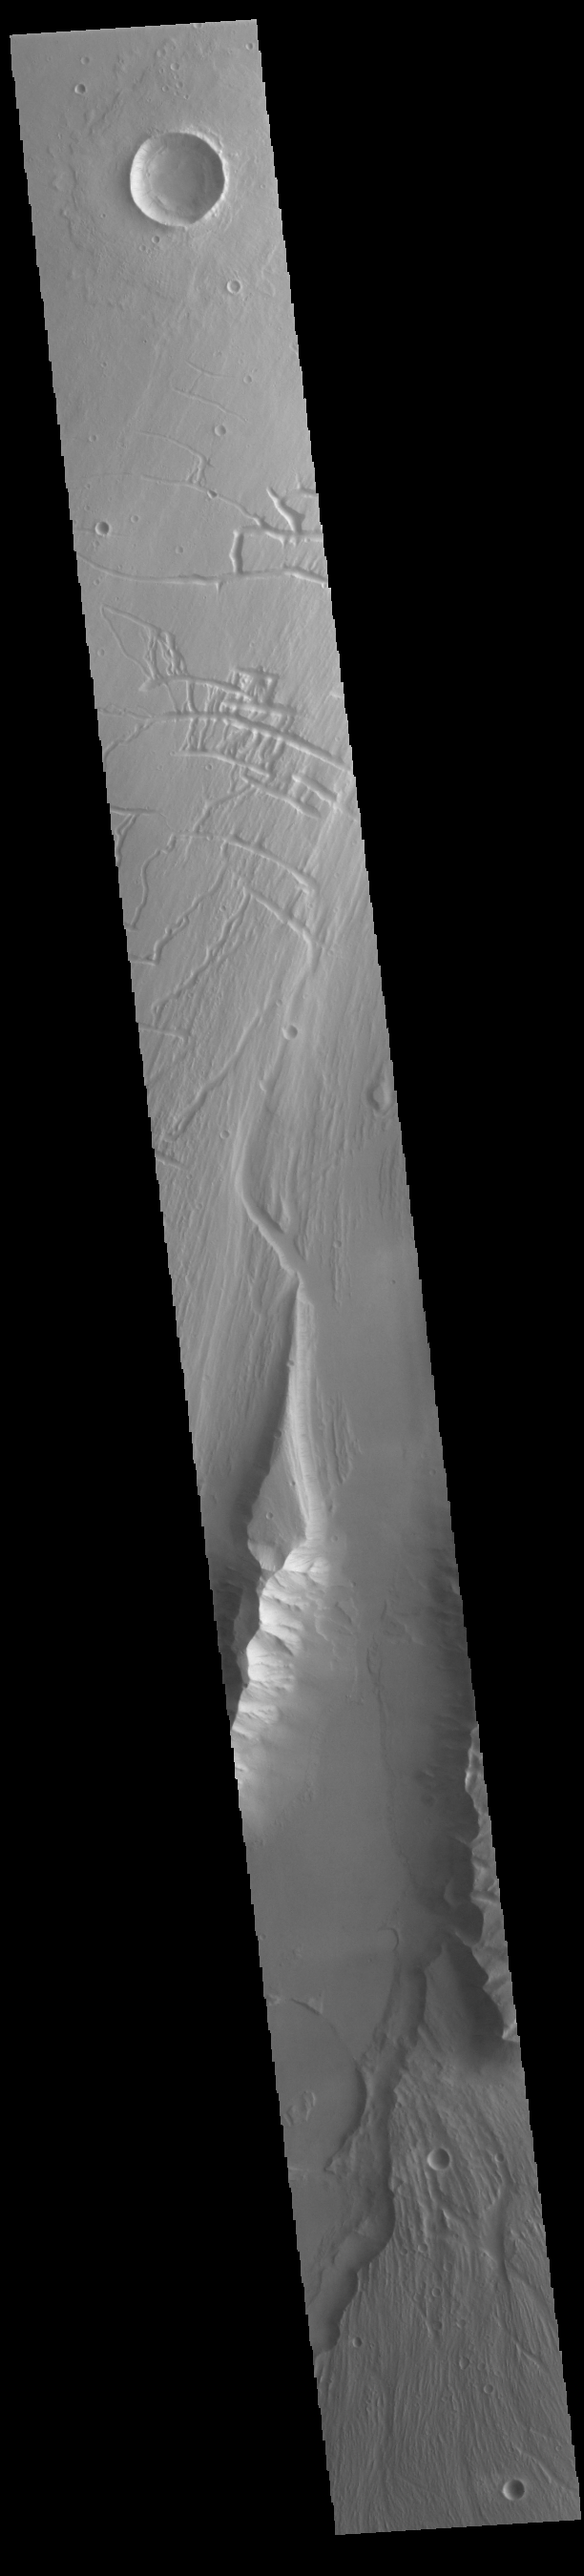

Kasei Valles

Today’s VIS image shows a portion of Kasei Valles. Kasei Valles is one of the largest outflow channel systems on Mars, in places up to 482 km (300 miles) wide and 1580 km (982 miles) long. For comparison, the Grand Canyon in Arizona is is only 29 km (18 miles) at its widest and only 446 km (277 miles) long. Kasei Valles flows eastward through Lunae Planum and empties into Chryse Planitia.

Credit: NASA/JPL-Caltech/ASU